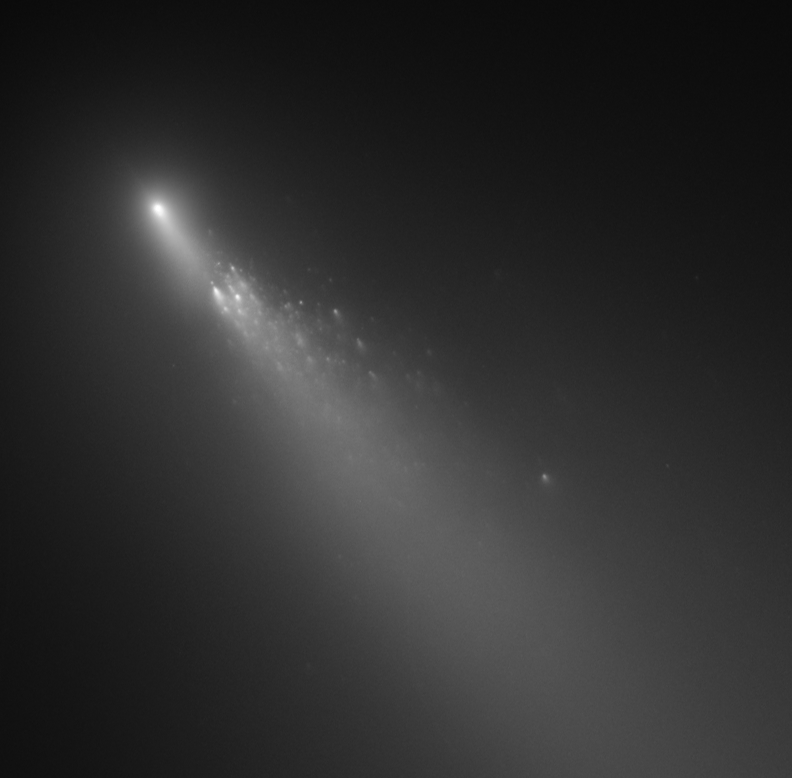

Comet 73P/Schwassmann-Wachmann 3 – Fragment B – HST: Apr. 18, 2006

Object Name: Comet 73P/Schwassmann-Wachmann 3
Object Description: Comet
Instrument: HST/ACS/WFC
Filters: F606W (V)

Compass and Scale Compass and Scale An astronomical image with a scale that shows how large an object is on the sky, a compass that shows how the object is oriented on the sky, and the filters with which the image was made.

Credit: NASA, ESA, H. Weaver (APL/JHU), M. Mutchler and Z. Levay (STScI)